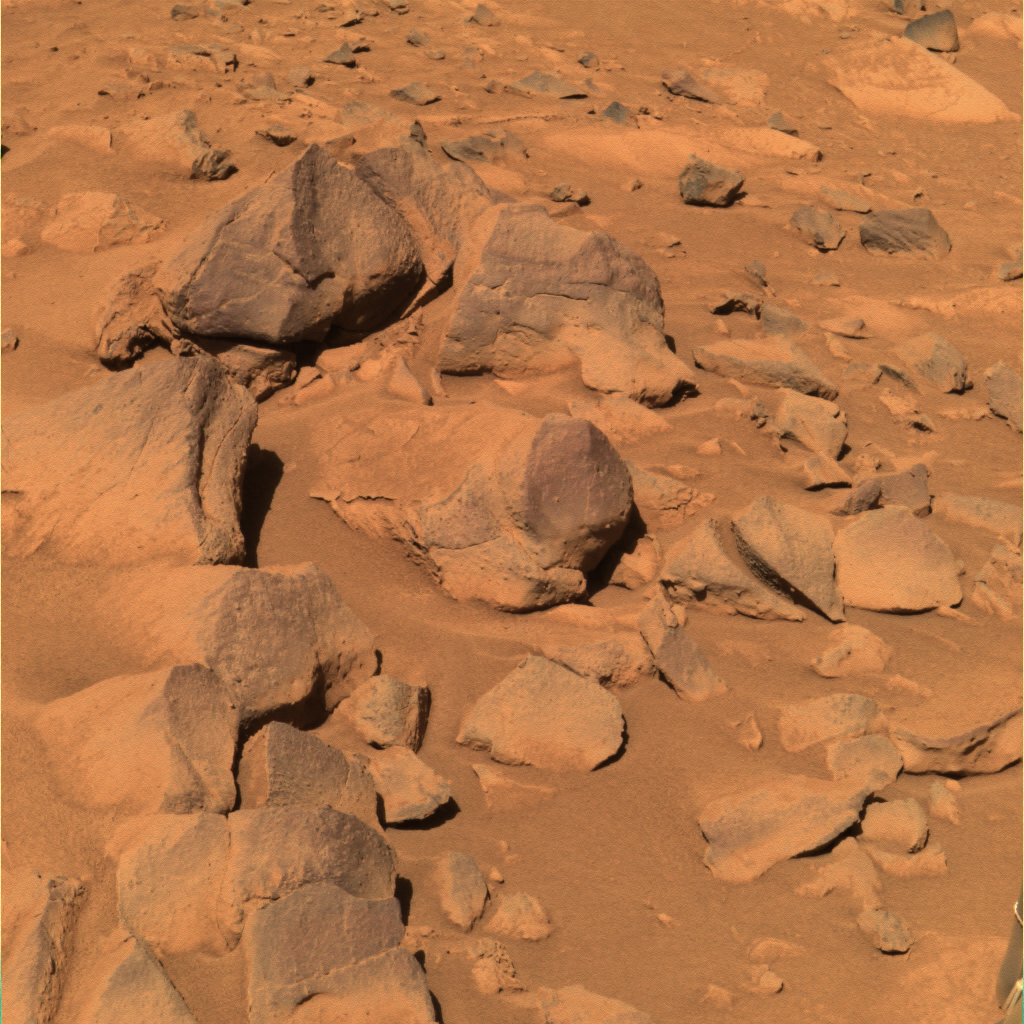

The Call of the Dark Rocks

This approximate true-color rendering from NASA’s Mars Exploration Rover Spirit shows a set of darker rocks dubbed “Toltecs” lying southeast of the rover’s current position. These rocks are believed to be basaltic, or volcanic, in composition, because their spectral properties match those of other basaltic rocks studied in Gusev Crater. Scientists hope to use these presumably unaltered rocks as a geologic standard for comparison to altered rocks in the area, such as “Clovis.” This image was taken with the panoramic camera’s 600-, 530-, and 480-nanometer filters on sol 220 (Aug. 15, 2004).

Credit: NASA/JPL/Cornell